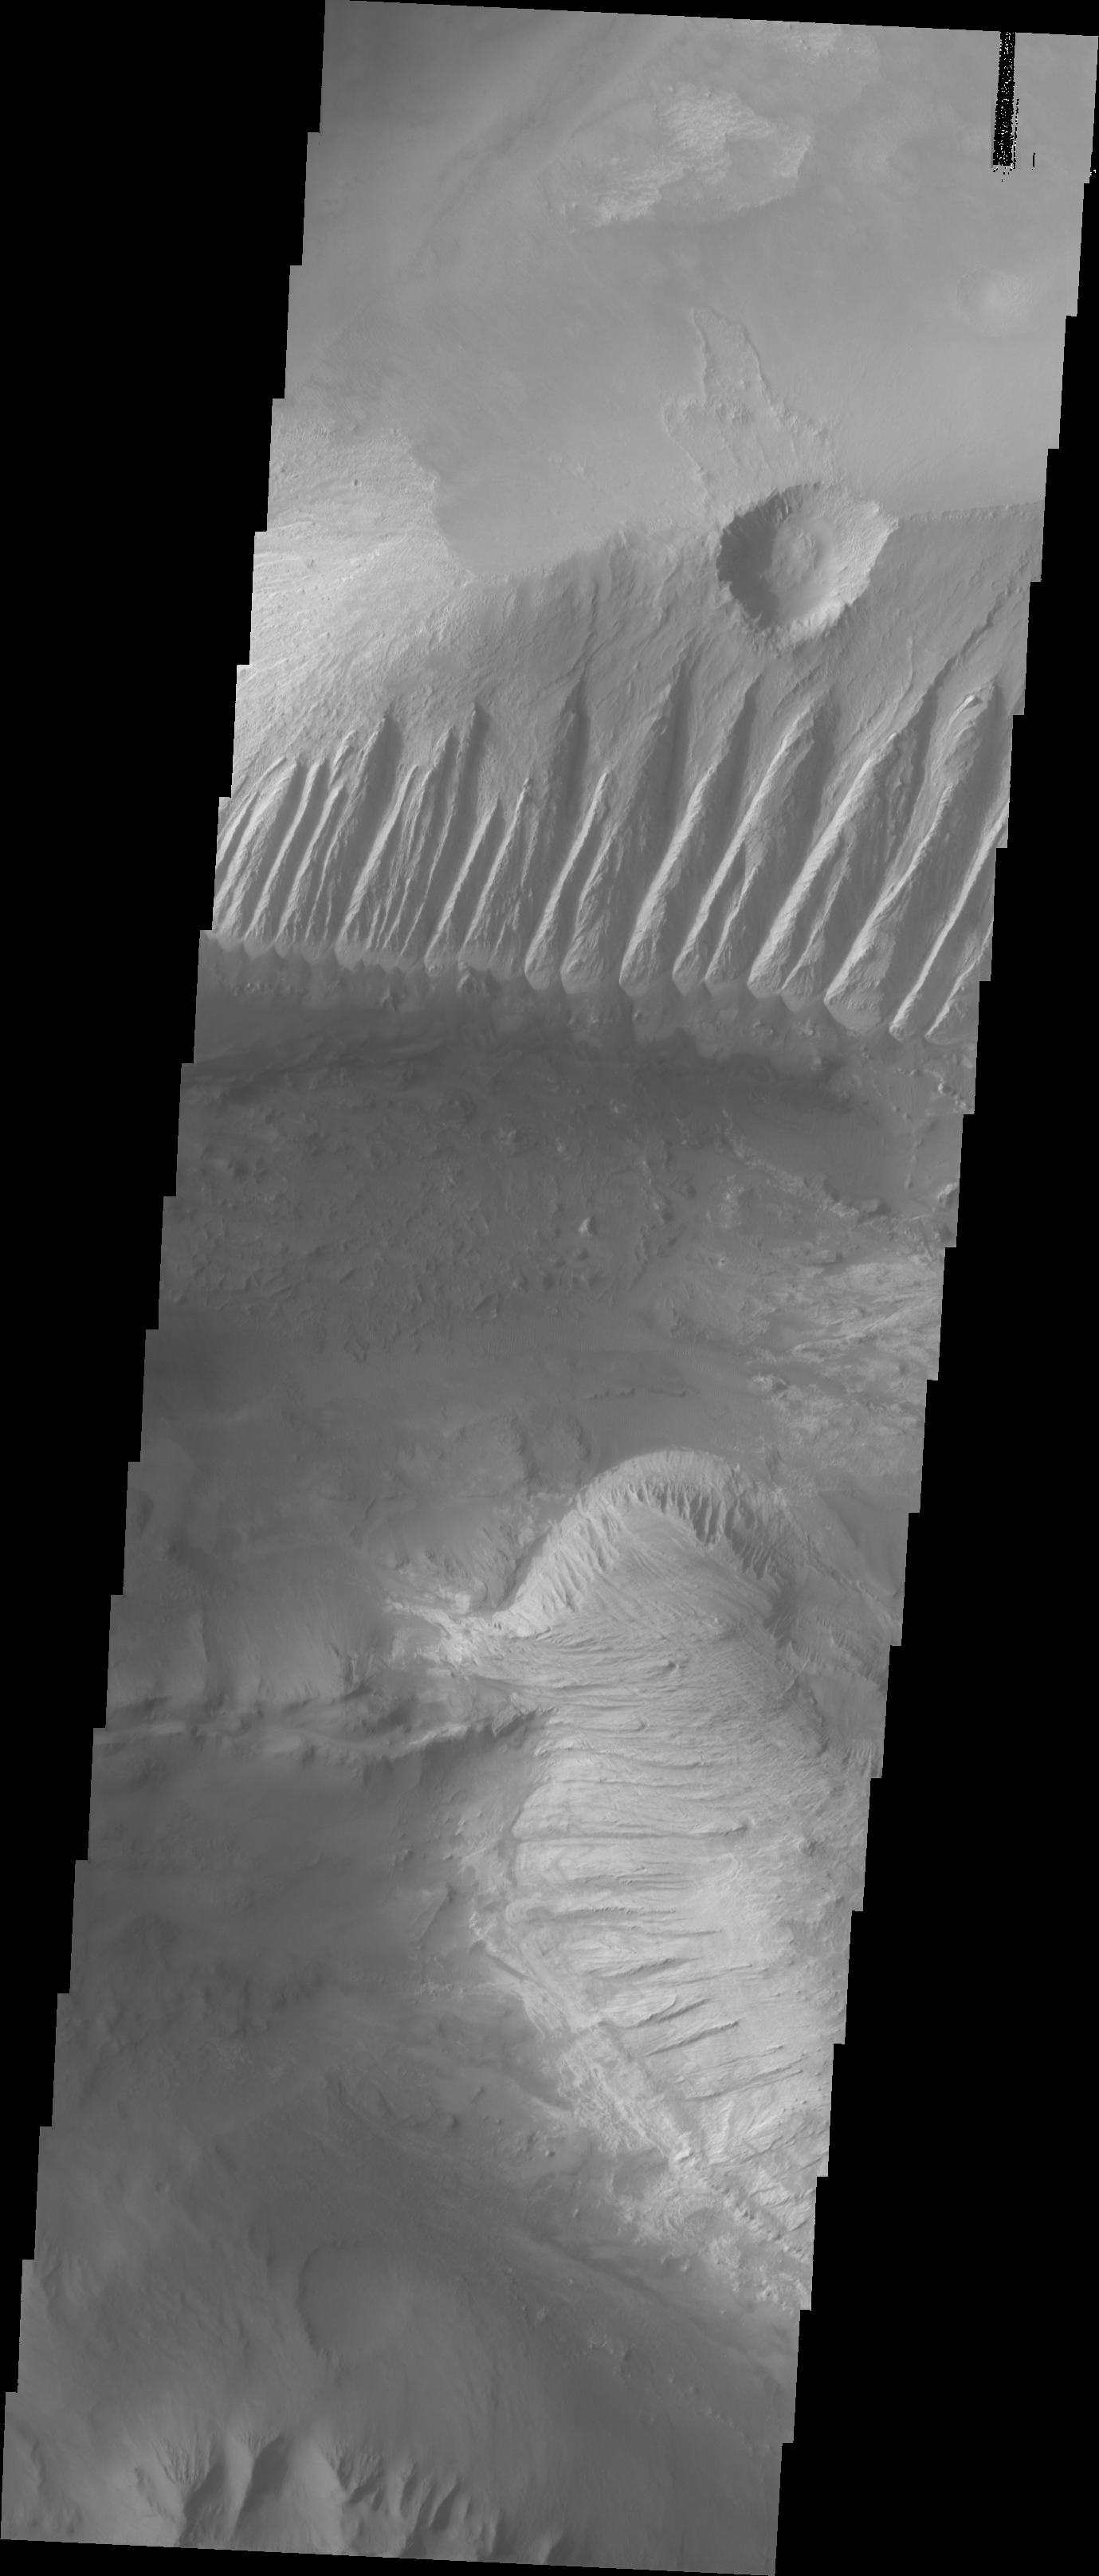

Investigating Mars: Candor Chasma

This image shows part of eastern Candor Chasma. In the middle of the image is a set of linear ridges and valleys. These features are called yardangs and are created by uniform winds that winnow away materials. Once the valleys are formed the wind then is funneled through the valley and erosion continues more in the valley than on the ridges. At the bottom of the valleys there are sand materials covering the slope between the valleys and the surrounding chasma floor. Beyond this coating of sand there are darker sand deposits where wind has accumulated the sand into larger dunes. The brighter mesa on the right side of the image has also been wind eroded into yardangs, but are aligned in a different direction than the larger yardangs. This indicates that wind directions within the canyon have changed over time.

Candor Chasma is one of the largest canyons that make up Valles Marineris. It is approximately 810 km long (503 miles) and has is divided into two regions – eastern and western Candor. Candor is located south of Ophir Chasma and north of Melas Chasma. The border with Melas Chasma contains many large landslide deposits. The floor of Candor Chasma includes a variety of landforms, including layered deposits, dunes, landslide deposits and steep sided cliffs and mesas. Many forms of erosion have shaped Chandor Chasma. There is evidence of wind and water erosion, as well as significant gravity driven mass wasting (landslides).

The Odyssey spacecraft has spent over 15 years in orbit around Mars, circling the planet more than 69000 times. It holds the record for longest working spacecraft at Mars. THEMIS, the IR/VIS camera system, has collected data for the entire mission and provides images covering all seasons and lighting conditions. Over the years many features of interest have received repeated imaging, building up a suite of images covering the entire feature. From the deepest chasma to the tallest volcano, individual dunes inside craters and dune fields that encircle the north pole, channels carved by water and lava, and a variety of other feature, THEMIS has imaged them all. For the next several months the image of the day will focus on the Tharsis volcanoes, the various chasmata of Valles Marineris, and the major dunes fields. We hope you enjoy these images!

Credit: NASA/JPL-Caltech/ASU